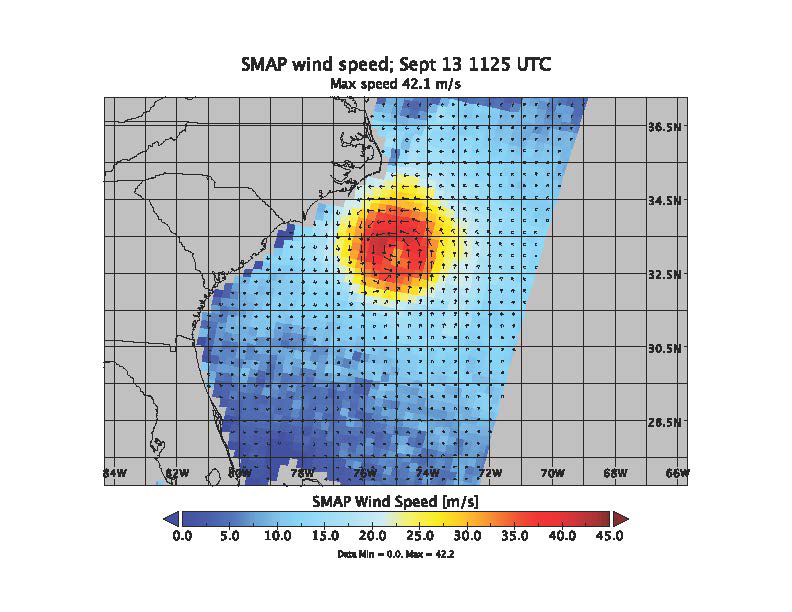

Hurricane Florence seen by SMAP Imagery

Sept. 12, 2018

SMAP wind estimates over Hurricane Florence on Sept. 12, 2018 at 10:49 UTC and on Sept. 13, 2018 at 11:25 UTC. We see weakening of the hurricane from the 12th to the 13th; however, the overall size and energy of the storm has increased. The brightness temperatures have been shown to yield unprecedented sensitivity to extreme wind speeds as compared to conventional Ku and C-band scatterometers.

SMAP is managed for NASA’s Science Mission Directorate in Washington by NASA’s Jet Propulsion Laboratory in Pasadena, California, with participation by NASA’s Goddard Space Flight Center in Greenbelt, Maryland. JPL is responsible for project management, system engineering, instrument management, the radar instrument, mission operations and the ground data system. Goddard is responsible for the radiometer instrument. Both centers collaborate on the science data processing and delivery of science data products to the Alaska Satellite Facility and the National Snow and Ice Data Center for public distribution and archiving. JPL is managed for NASA by Caltech.

Credit: NASA/JPL-Caltech/GSFC